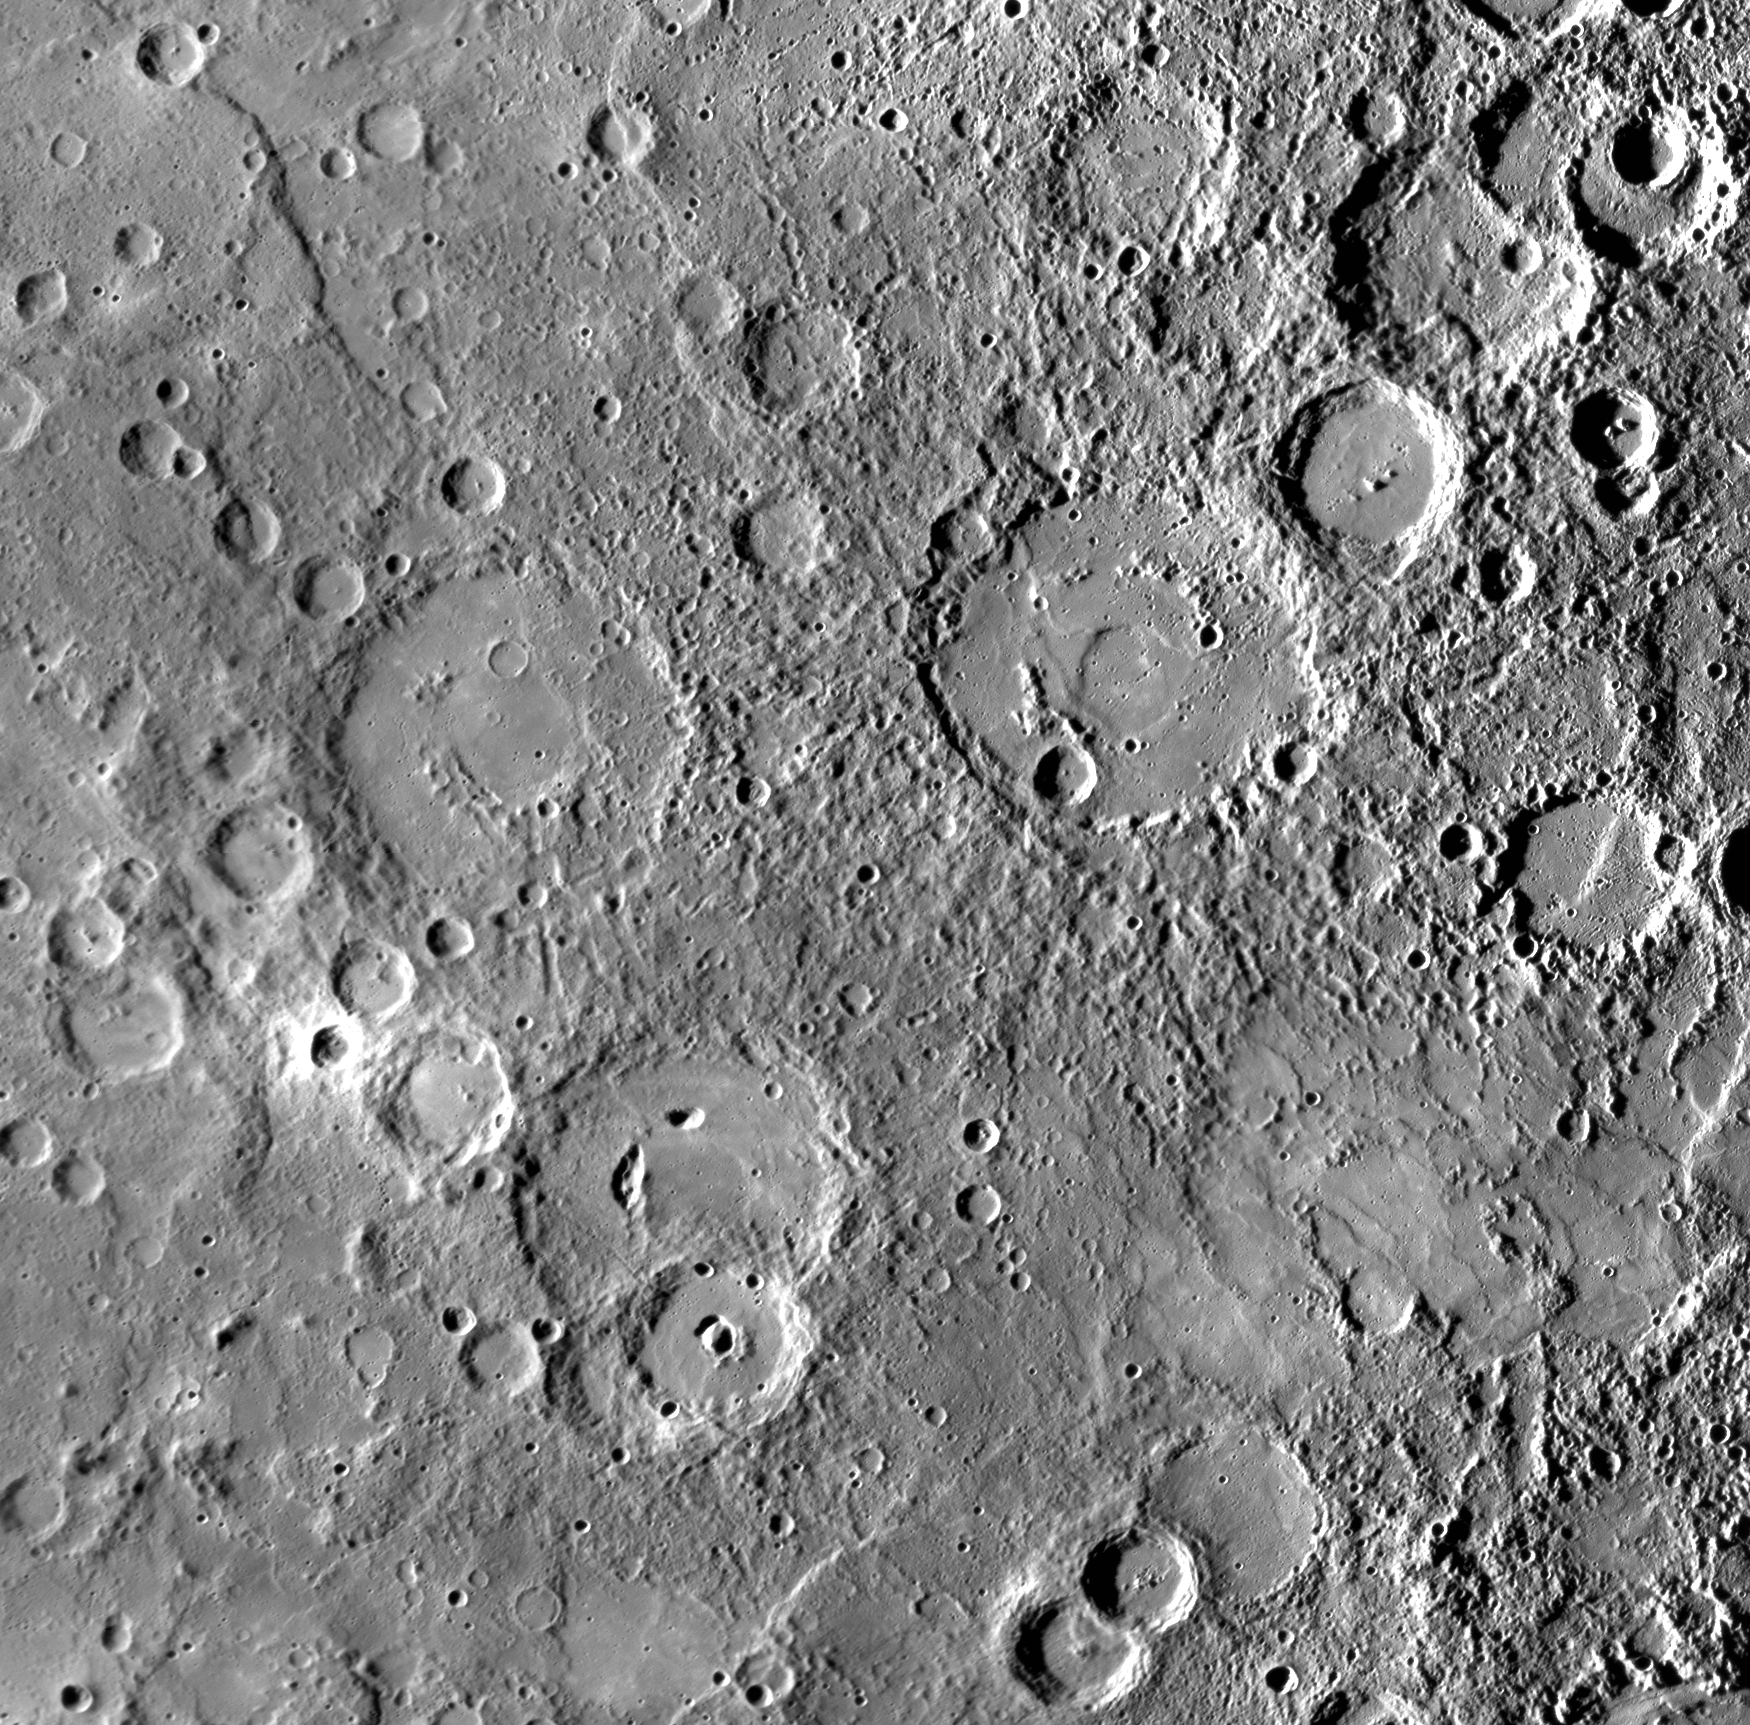

Highlighting the Craters Kipling and Steichen

The neighboring craters Kipling and Steichen, named in March 2010, both feature smooth floors, as do other large craters in this image. Also visible on the floor of Steichen are remnants of a peak-ring structure, seen as low mountains poking up above the smooth floor material. The floor of Kipling shows an oblong “yam-shaped” pit, similar in appearance to pit craters seen on some other crater floors. Pits such as this one (and possibly the ones visible within the floor of the overlapping crater to Kipling’s south) may have formed as a result of the eruption or lateral movement of subsurface magma, leading to the collapse of the roof of the magma body. The crater floors may be smooth because they were flooded by lava or, alternatively, the smoothness may be due to emplacement of impact melt. From MESSENGER’s flyby images alone, it is difficult to decide on the relative contributions of these alternative processes to these craters, but higher-resolution and color images planned for next year’s orbital mission along with topographic and spectral measurements will enable a better understanding of why the floors of Kipling and Steichen appear as they do. Steichen was named for Edward Steichen (1879-1973), an American photographer and painter. Kipling’s name was chosen in honor of Rudyard Kipling (1865-1936), an English author best known for The Jungle Book.

Date: September 29, 2009
Instrument: Narrow Angle Camera (NAC) of the Mercury Dual Imaging System (MDIS)
Resolution: 500 meters/pixel (0.31 miles/pixel)
Scale: Steichen is 159 kilometers (99 miles) in diameter; Kipling is 151 kilometers (94 miles) in diameter.
Projection: This image is a portion of the NAC approach mosaic from Mercury flyby 3. It is shown in a simple cylindrical map projection.

These images are from MESSENGER, a NASA Discovery mission to conduct the first orbital study of the innermost planet, Mercury. For information regarding the use of images, see the MESSENGER image use policy.

Credit: NASA/Johns Hopkins University Applied Physics Laboratory/Carnegie Institution of Washington